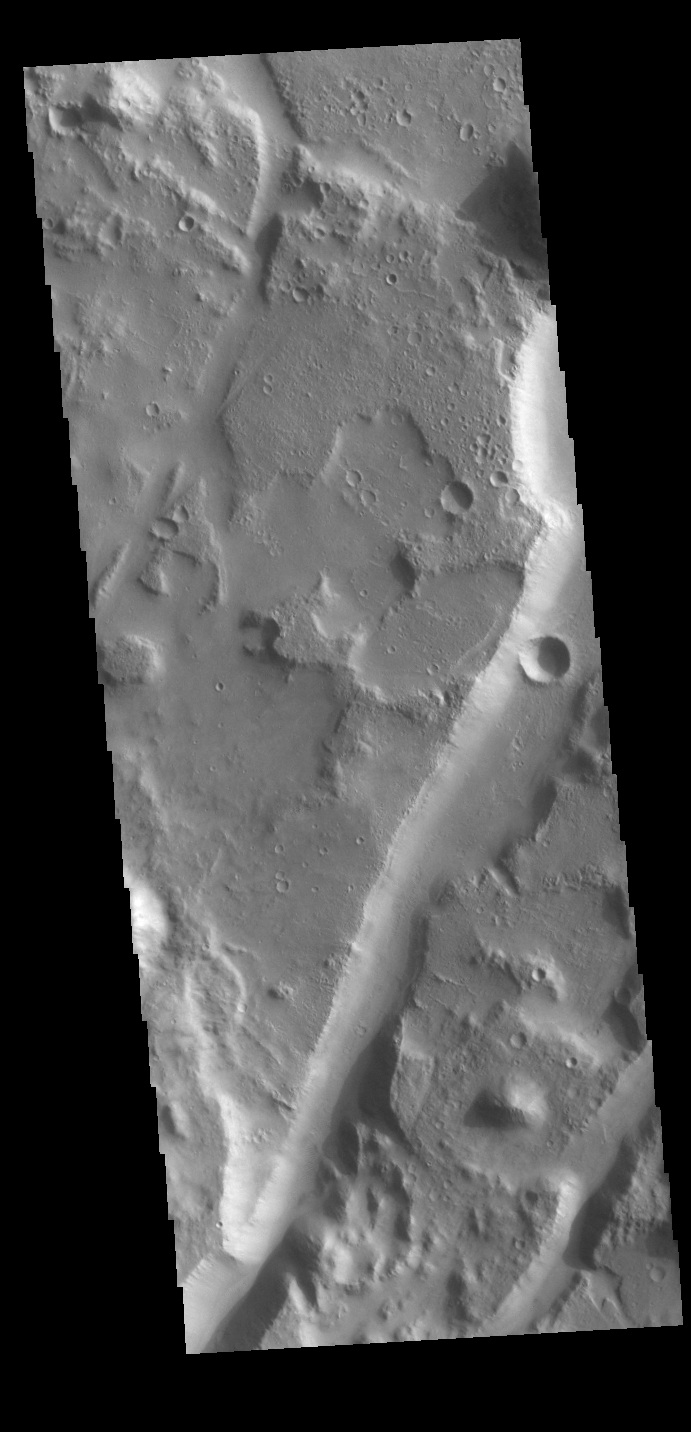

Amenthes Fossae

Today’s VIS image shows several linear depressions that comprise of Amenthes Fossae. These features are referred to as graben and are formed by extension of the crust and faulting. When large amounts of pressure or tension are applied to rocks on timescales that are fast enough that the rock cannot respond by deforming, the rock breaks along faults. In the case of a graben, two parallel faults are formed by extension of the crust and the rock in between the faults drops downward into the space created by the extension. Several sets of graben are visible in this THEMIS image, trending from north-northeast to south-southwest. Because the faults defining the graben are formed parallel to the direction of the applied stress, we know that extensional forces were pulling the crust apart in the west-northwest/east-southeast direction. Amenthes Fossae are located on both sides of Amenthes Planum and are 850km (528 miles) long.

Credit: NASA/JPL-Caltech/ASU